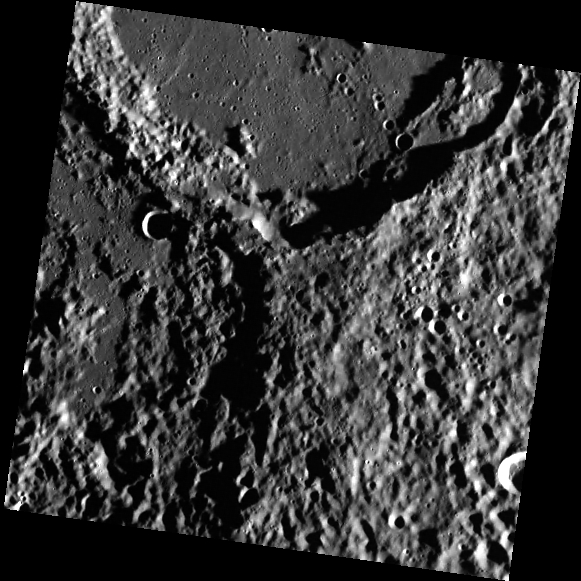

Stravinsky’s Southern Rim

This image is of the southern rim of the crater Stravinsky. In this high-incidence-angle lighting, the topography of the crater is easily seen. Particularly noticeable is the difference between the crater’s flat floor and the hummocky terrain of the ejecta blanket outside the crater. The area in the lower left of the image is part of the Vyasa basin. Since Stravinsky’s ejecta overlaps Vyasa, we can deduce that Stravinsky is younger than Vyasa.

This image was acquired as part of MDIS’s high-incidence-angle base map. The high-incidence-angle base map complements the surface morphology base map of MESSENGER’s primary mission that was acquired under generally more moderate incidence angles. High incidence angles, achieved when the Sun is near the horizon, result in long shadows that accentuate the small-scale topography of geologic features. The high-incidence-angle base map was acquired with an average resolution of 200 meters/pixel.

Date acquired: February 15, 2013
Image Mission Elapsed Time (MET): 3211541
Image ID: 3522080
Instrument: Wide Angle Camera (WAC) of the Mercury Dual Imaging System (MDIS)
WAC filter: 7 (748 nanometers)
Center Latitude: 50.01°
Center Longitude: 281.1° E
Resolution: 256 meters/pixel
Scale: The smaller crater in the upper left is 7.8 km (4.8 miles) in diameter.
Incidence Angle: 82.7°
Emission Angle: 0.1°
Phase Angle: 82.7°

The MESSENGER spacecraft is the first ever to orbit the planet Mercury, and the spacecraft’s seven scientific instruments and radio science investigation are unraveling the history and evolution of the Solar System’s innermost planet. MESSENGER acquired over 150,000 images and extensive other data sets. MESSENGER is capable of continuing orbital operations until early 2015.

For information regarding the use of images, see the MESSENGER image use policy.

Credit: NASA/Johns Hopkins University Applied Physics Laboratory/Carnegie Institution of Washington